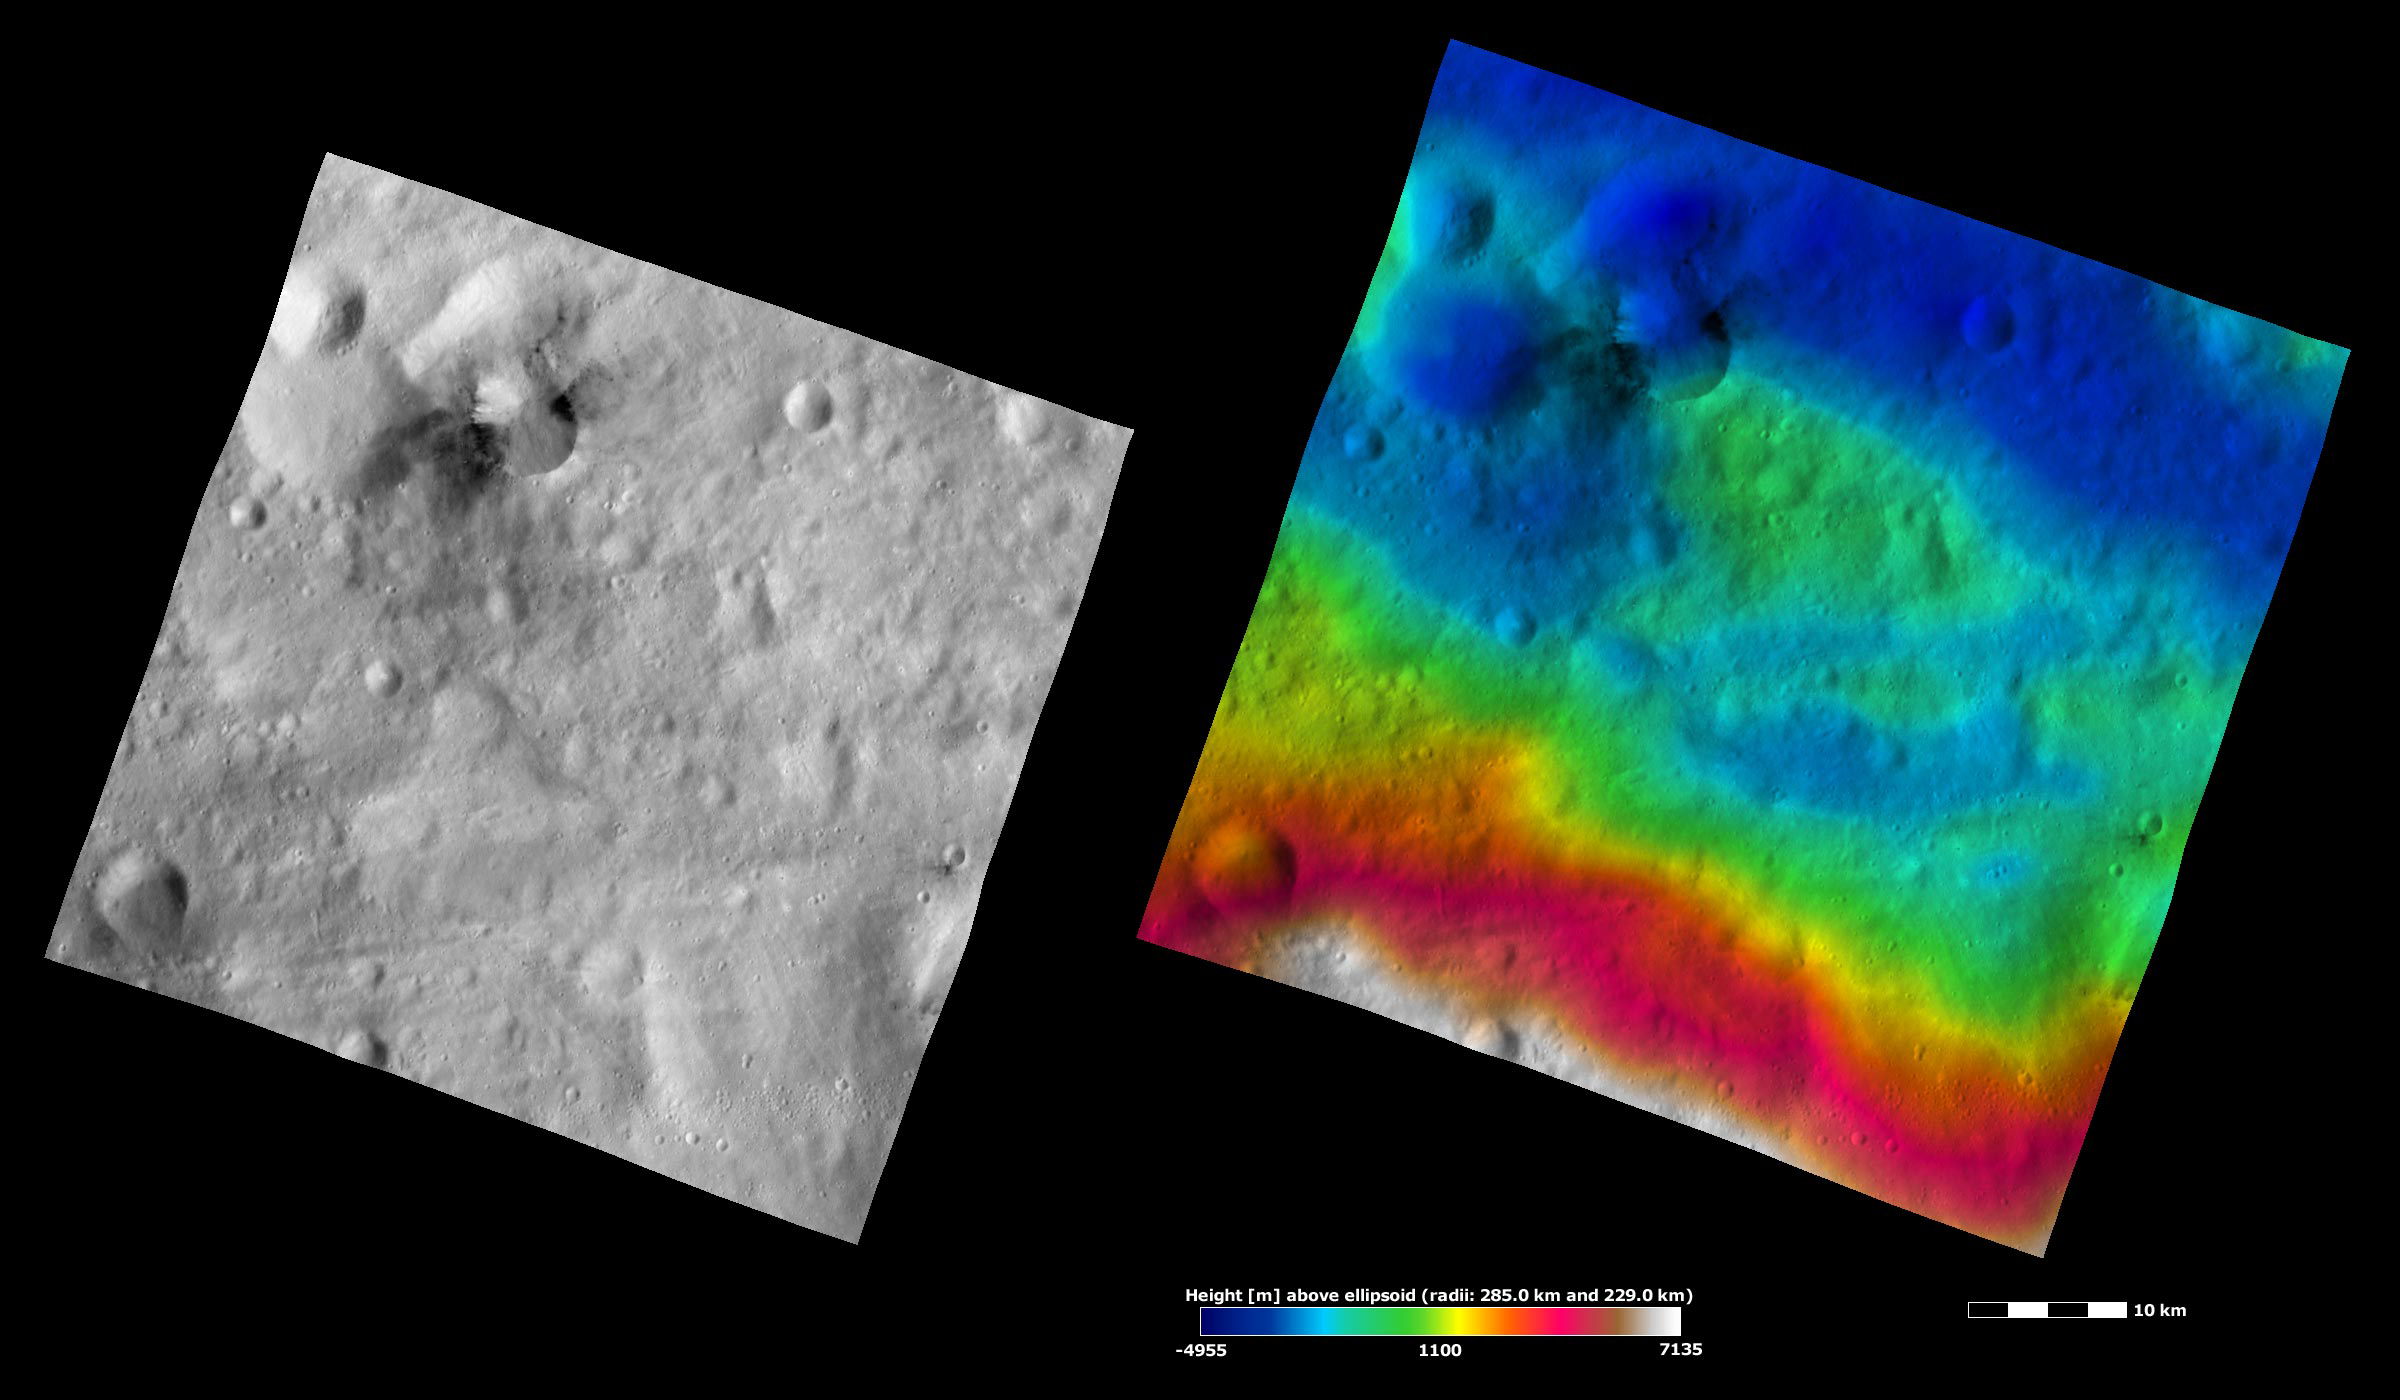

Occia Crater, Apparent Brightness and Topography Images

The left-hand image is a Dawn FC (framing camera) image, which shows the apparent brightness of Vesta’s surface. The right-hand image is based on this apparent brightness image, which has had a color-coded height representation of the topography overlain onto it. The topography is calculated from a set of images that were observed from different viewing directions, which allows stereo reconstruction. The various colors correspond to the height of the area. The white and red areas in the topography image are the highest areas and the blue areas are the lowest areas. Occia crater is the crater with dark material in the top left corner of the image. The dark material associated with Occia is not evenly spread around the crater; it is concentrated into two areas. In these areas it is both inside and outside of Occia’s rim. The topography image gives a possible explanation for why the dark material is unevenly located around Occia. The areas with the dark material generally have a lower relief (colored dark blue) than the areas without dark material. Perhaps the dark material is concentrated in these low relief areas because it is easier for it to slump into areas of lower topography.

These images are located in Vesta’s Gegania quadrangle, in Vesta’s southern hemisphere. NASA’s Dawn spacecraft obtained the apparent brightness image with its framing camera on Oct. 28, 2011. This image was taken through the camera’s clear filter. The distance to the surface of Vesta is 700 kilometers (435 miles) and the image has a resolution of about 70 meters (230 feet) per pixel. This image was acquired during the HAMO (high-altitude mapping orbit) phase of the mission. These images are lambert-azimuthal map projected.

The Dawn mission to Vesta and Ceres is managed by NASA’s Jet Propulsion Laboratory, a division of the California Institute of Technology in Pasadena, for NASA’s Science Mission Directorate, Washington D.C. UCLA is responsible for overall Dawn mission science. The Dawn framing cameras have been developed and built under the leadership of the Max Planck Institute for Solar System Research, Katlenburg-Lindau, Germany, with significant contributions by DLR German Aerospace Center, Institute of Planetary Research, Berlin, and in coordination with the Institute of Computer and Communication Network Engineering, Braunschweig. The framing camera project is funded by the Max Planck Society, DLR, and NASA/JPL.

Credit: NASA/JPL-Caltech/UCLA/MPS/DLR/IDA